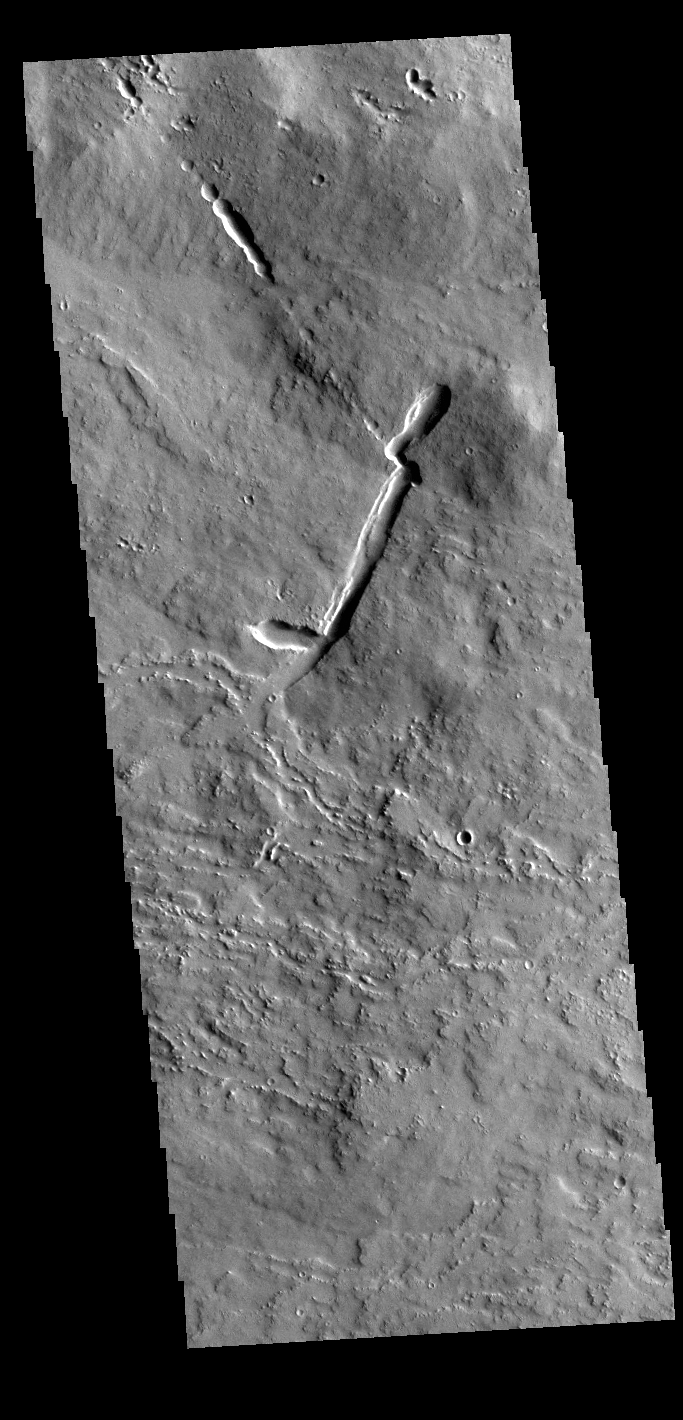

Ascraeus Mons Flows

The lava flows and other volcanic features in this VIS image are part of Ascraeus Mons. Ascraeus Mons is the middle volcano in the aligned Tharsis Montes.

Credit: NASA/JPL-Caltech/ASU